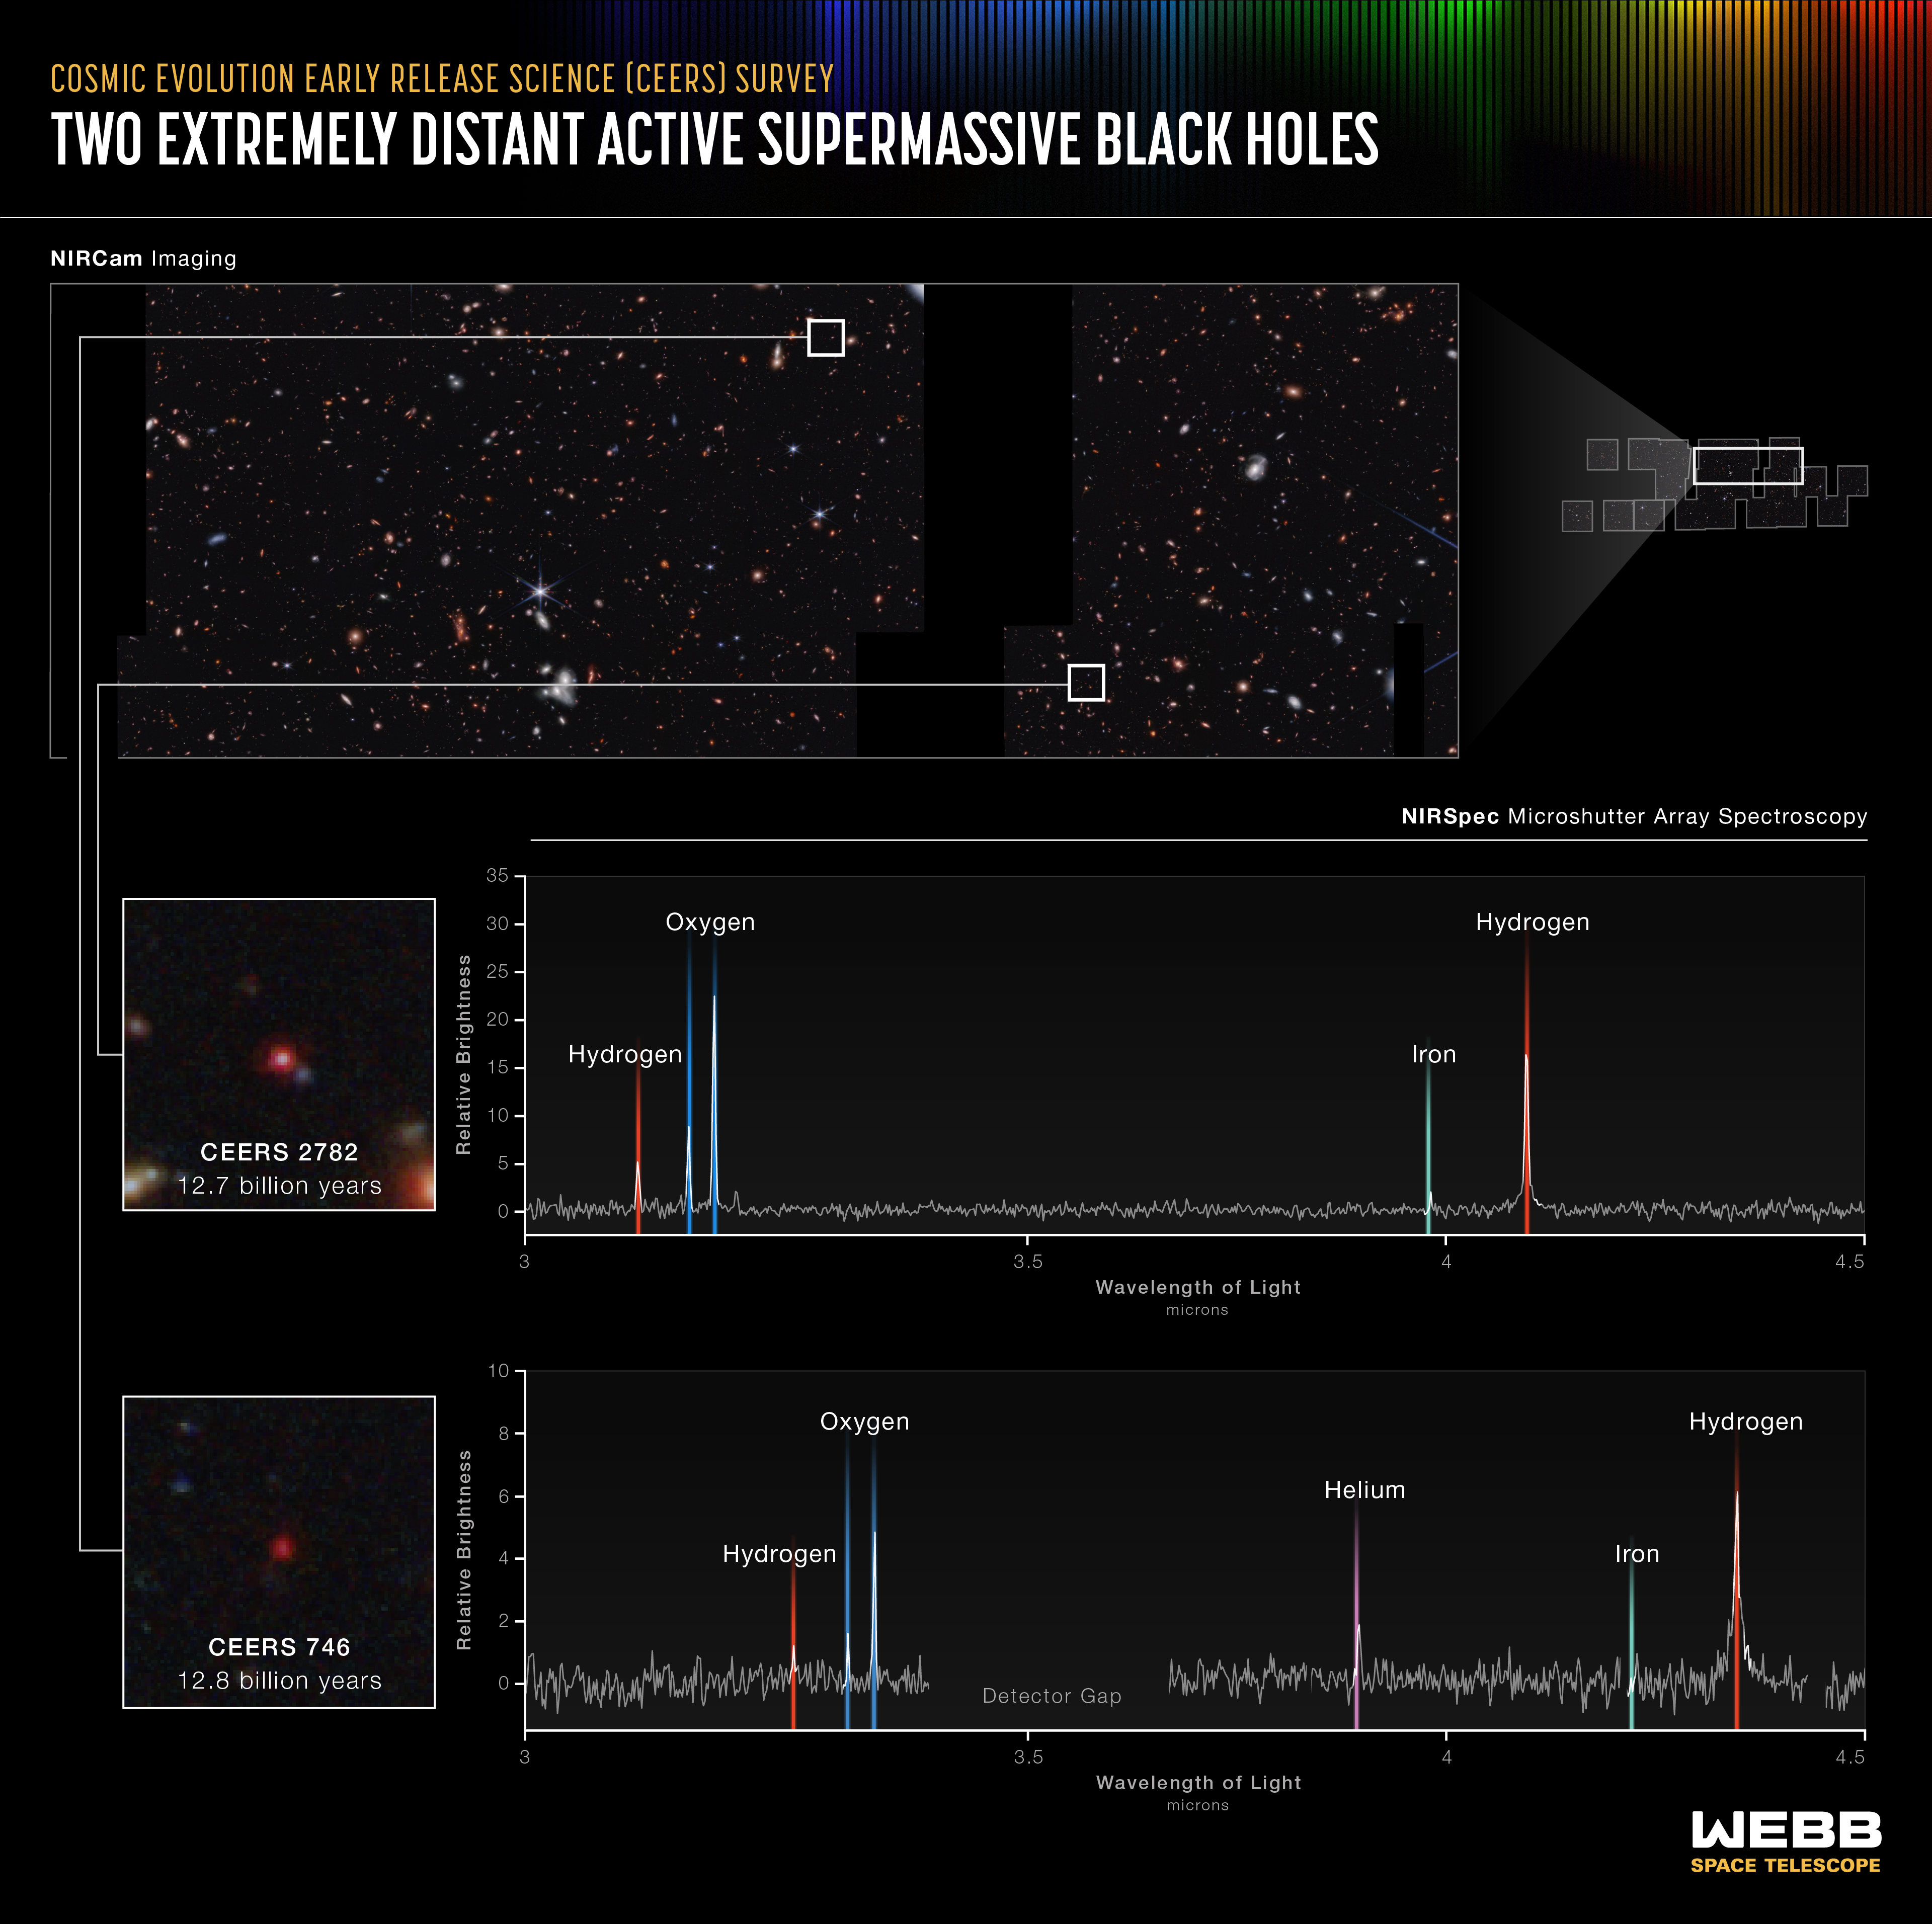

Two Extremely Distant Active Supermassive Black Holes (NIRSpec MSA Emission Spectra)

Researchers using data and images from the James Webb Space Telescope have already captured two of the smallest known supermassive black holes in the early universe.

Webb’s spectra show that these black holes weigh only 10 million times the mass of the Sun. Other very distant supermassive black holes we’ve known about for decades are over 1 billion times the mass of the Sun. These two are so small that they are closer to the size of Sagittarius A*, the supermassive black hole at the center of our Milky Way galaxy, which is 4.6 million times the mass of the Sun. “Researchers have long known that there must be lower mass black holes in the early universe,” explained Dale Kocevski of Colby College in Waterville, Maine, who led this research as part of the Cosmic Evolution Early Release Science (CEERS) Survey. “But Webb is the first observatory that has captured them so clearly.”

Unmistakable signatures of the distances to their host galaxies are in each spectrum above: Three lines appear in the same order – one hydrogen line followed by two ionized oxygen lines. Where this pattern falls reveals the redshift of the two targets, showing researchers how long ago their light was emitted.

The first spectrum proves black hole CEERS 2782 existed only 1.1 billion years after the big bang, emitting its light 12.7 billion years ago. Webb’s data also show it is clear of dust. The second, CEERS 746, existed slightly earlier, 1 billion years after the big bang, but its bright accretion disk is still partially clouded by dust. “The central black hole is visible, but the presence of dust suggests it might lie within a galaxy that is furiously pumping out stars,” added Kocevski.

The researchers found this pair of extremely distant black holes while carefully reviewing images from the CEERS Survey – and followed up to learn their precise makeup with Webb’s microshutter array aboard NIRSpec (its Near-Infrared Spectrograph), which produced the definitive spectra above. Webb was immediately able to clearly detail some of the most distant black holes yet known, which has already opened a vast new region of research.

These black holes existed toward the end of the Era of Reionization, when the universe was cast in a dense “fog.” With its infrared observations, Webb can capture plenty of light from objects that existed during this period, which is why researchers are so excited to continue reviewing the CEERS data. “We don’t yet know how the earliest black holes formed in the universe,” said Steven Finkelstein of the University of Texas at Austin, who leads this program. “With Webb, we can now start to systematically search for them and begin untangling this mystery.”

NIRSpec was built for the European Space Agency (ESA) by a consortium of European companies led by Airbus Defence and Space (ADS) with NASA’s Goddard Space Flight Center providing its detector and micro-shutter subsystems.

Credit: Image: NASA, ESA, CSA, Leah Hustak (STScI); Science: Steve Finkelstein (UT Austin), Dale Kocevski (Colby College), Pablo Arrabal Haro (NSF's NOIRLab)